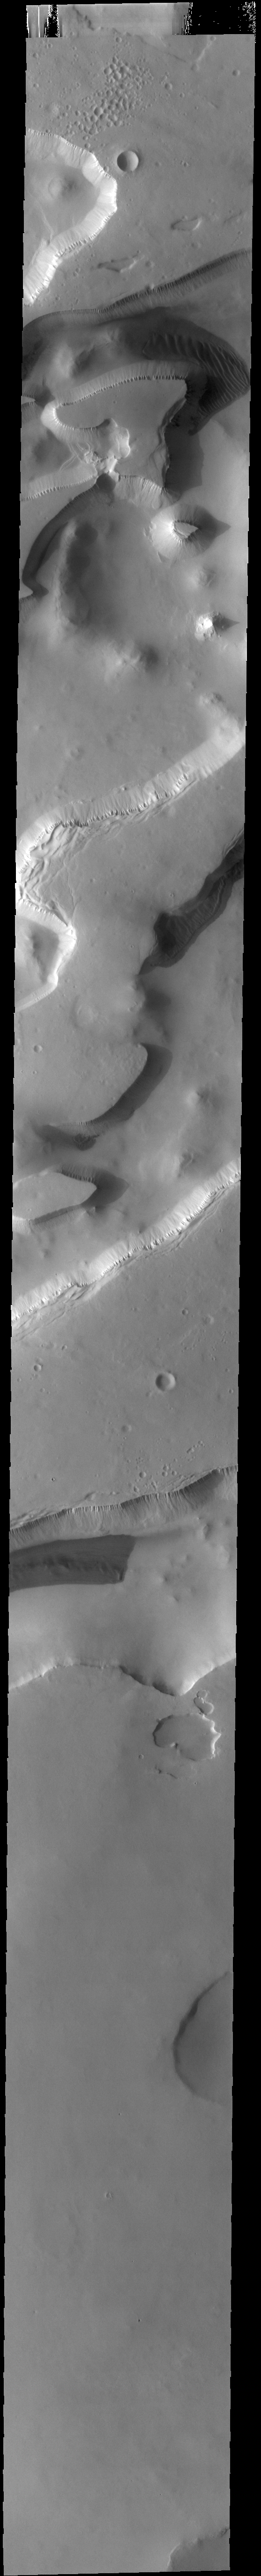

Sisyphi Cavi

This VIS image shows part of Sisyphi Cavi located in Noachis Terra near the south polar cap. Cavi are defined as steep sided depressions. Gullies dissect the cliff tops and dunes are found on the floors of the depressions.

Credit: NASA/JPL-Caltech/ASU